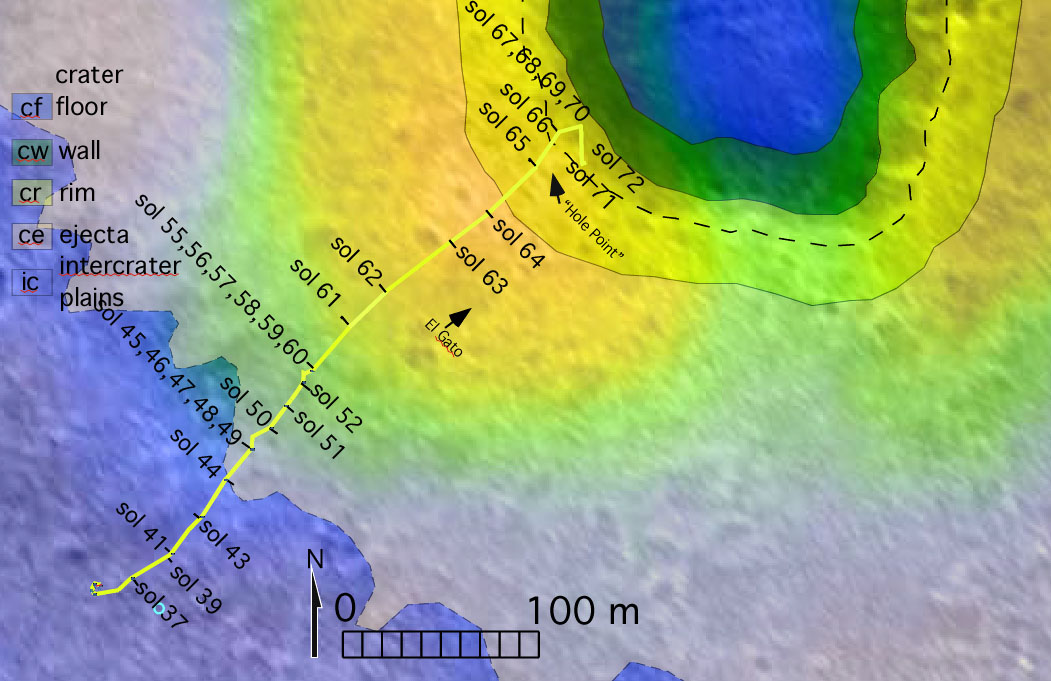

To ‘Bonneville’ and Beyond

The route of NASA’s Mars Exploration Rover Spirit, from its landing site to its location on sol 72 (March 16, 2004) near the rim of the large crater dubbed “Bonneville” is pictured here on this traverse map. The map consists of data from NASA’s Mars Global Surveyor orbiter and NASA’s Mars Odyssey orbiter. The varying terrains surrounding Bonneville–crater floor, crater wall, crater rim, crater ejecta (material ejected from the crater) and intercrater plains–are highlighted in different colors.

Credit: NASA/JPL/Malin Space Science Systems/ASU/New Mexico Museum of Natural History and Science